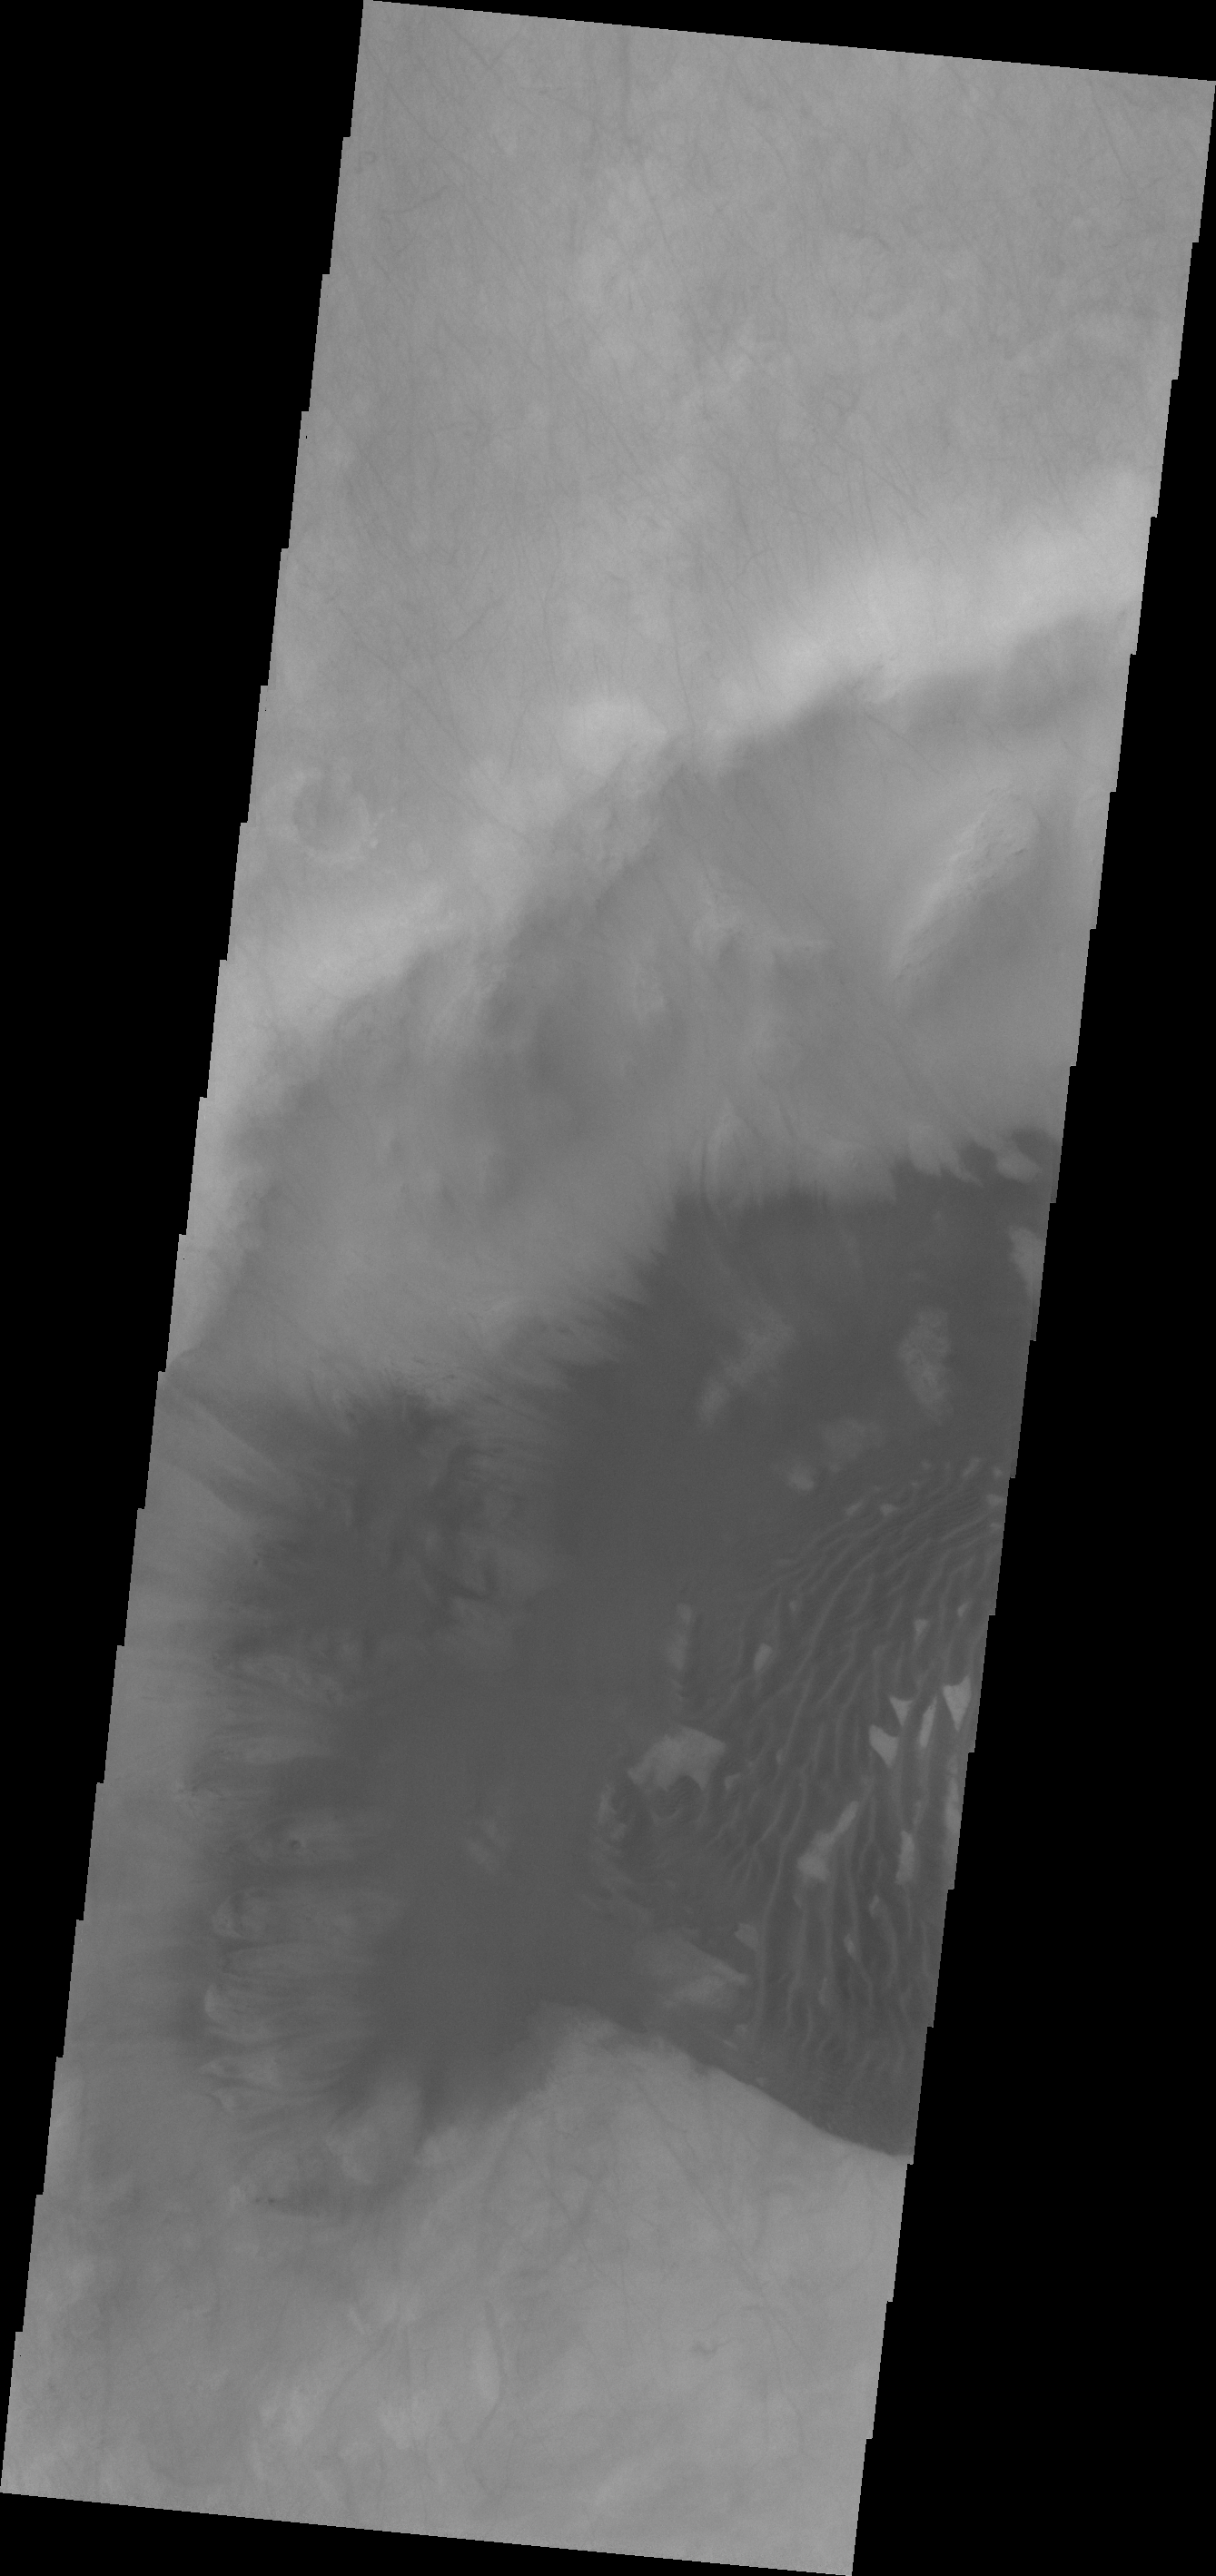

Dunes in Sisyphi Planum

Many high latitude craters contain sand dunes. As it is now high summer at the South Pole of Mars, the dunes are all frost free. This VIS image of an unnamed crater in Sisyphi Planum has dunes and sand moving out of the crater.

Credit: NASA/JPL/ASU